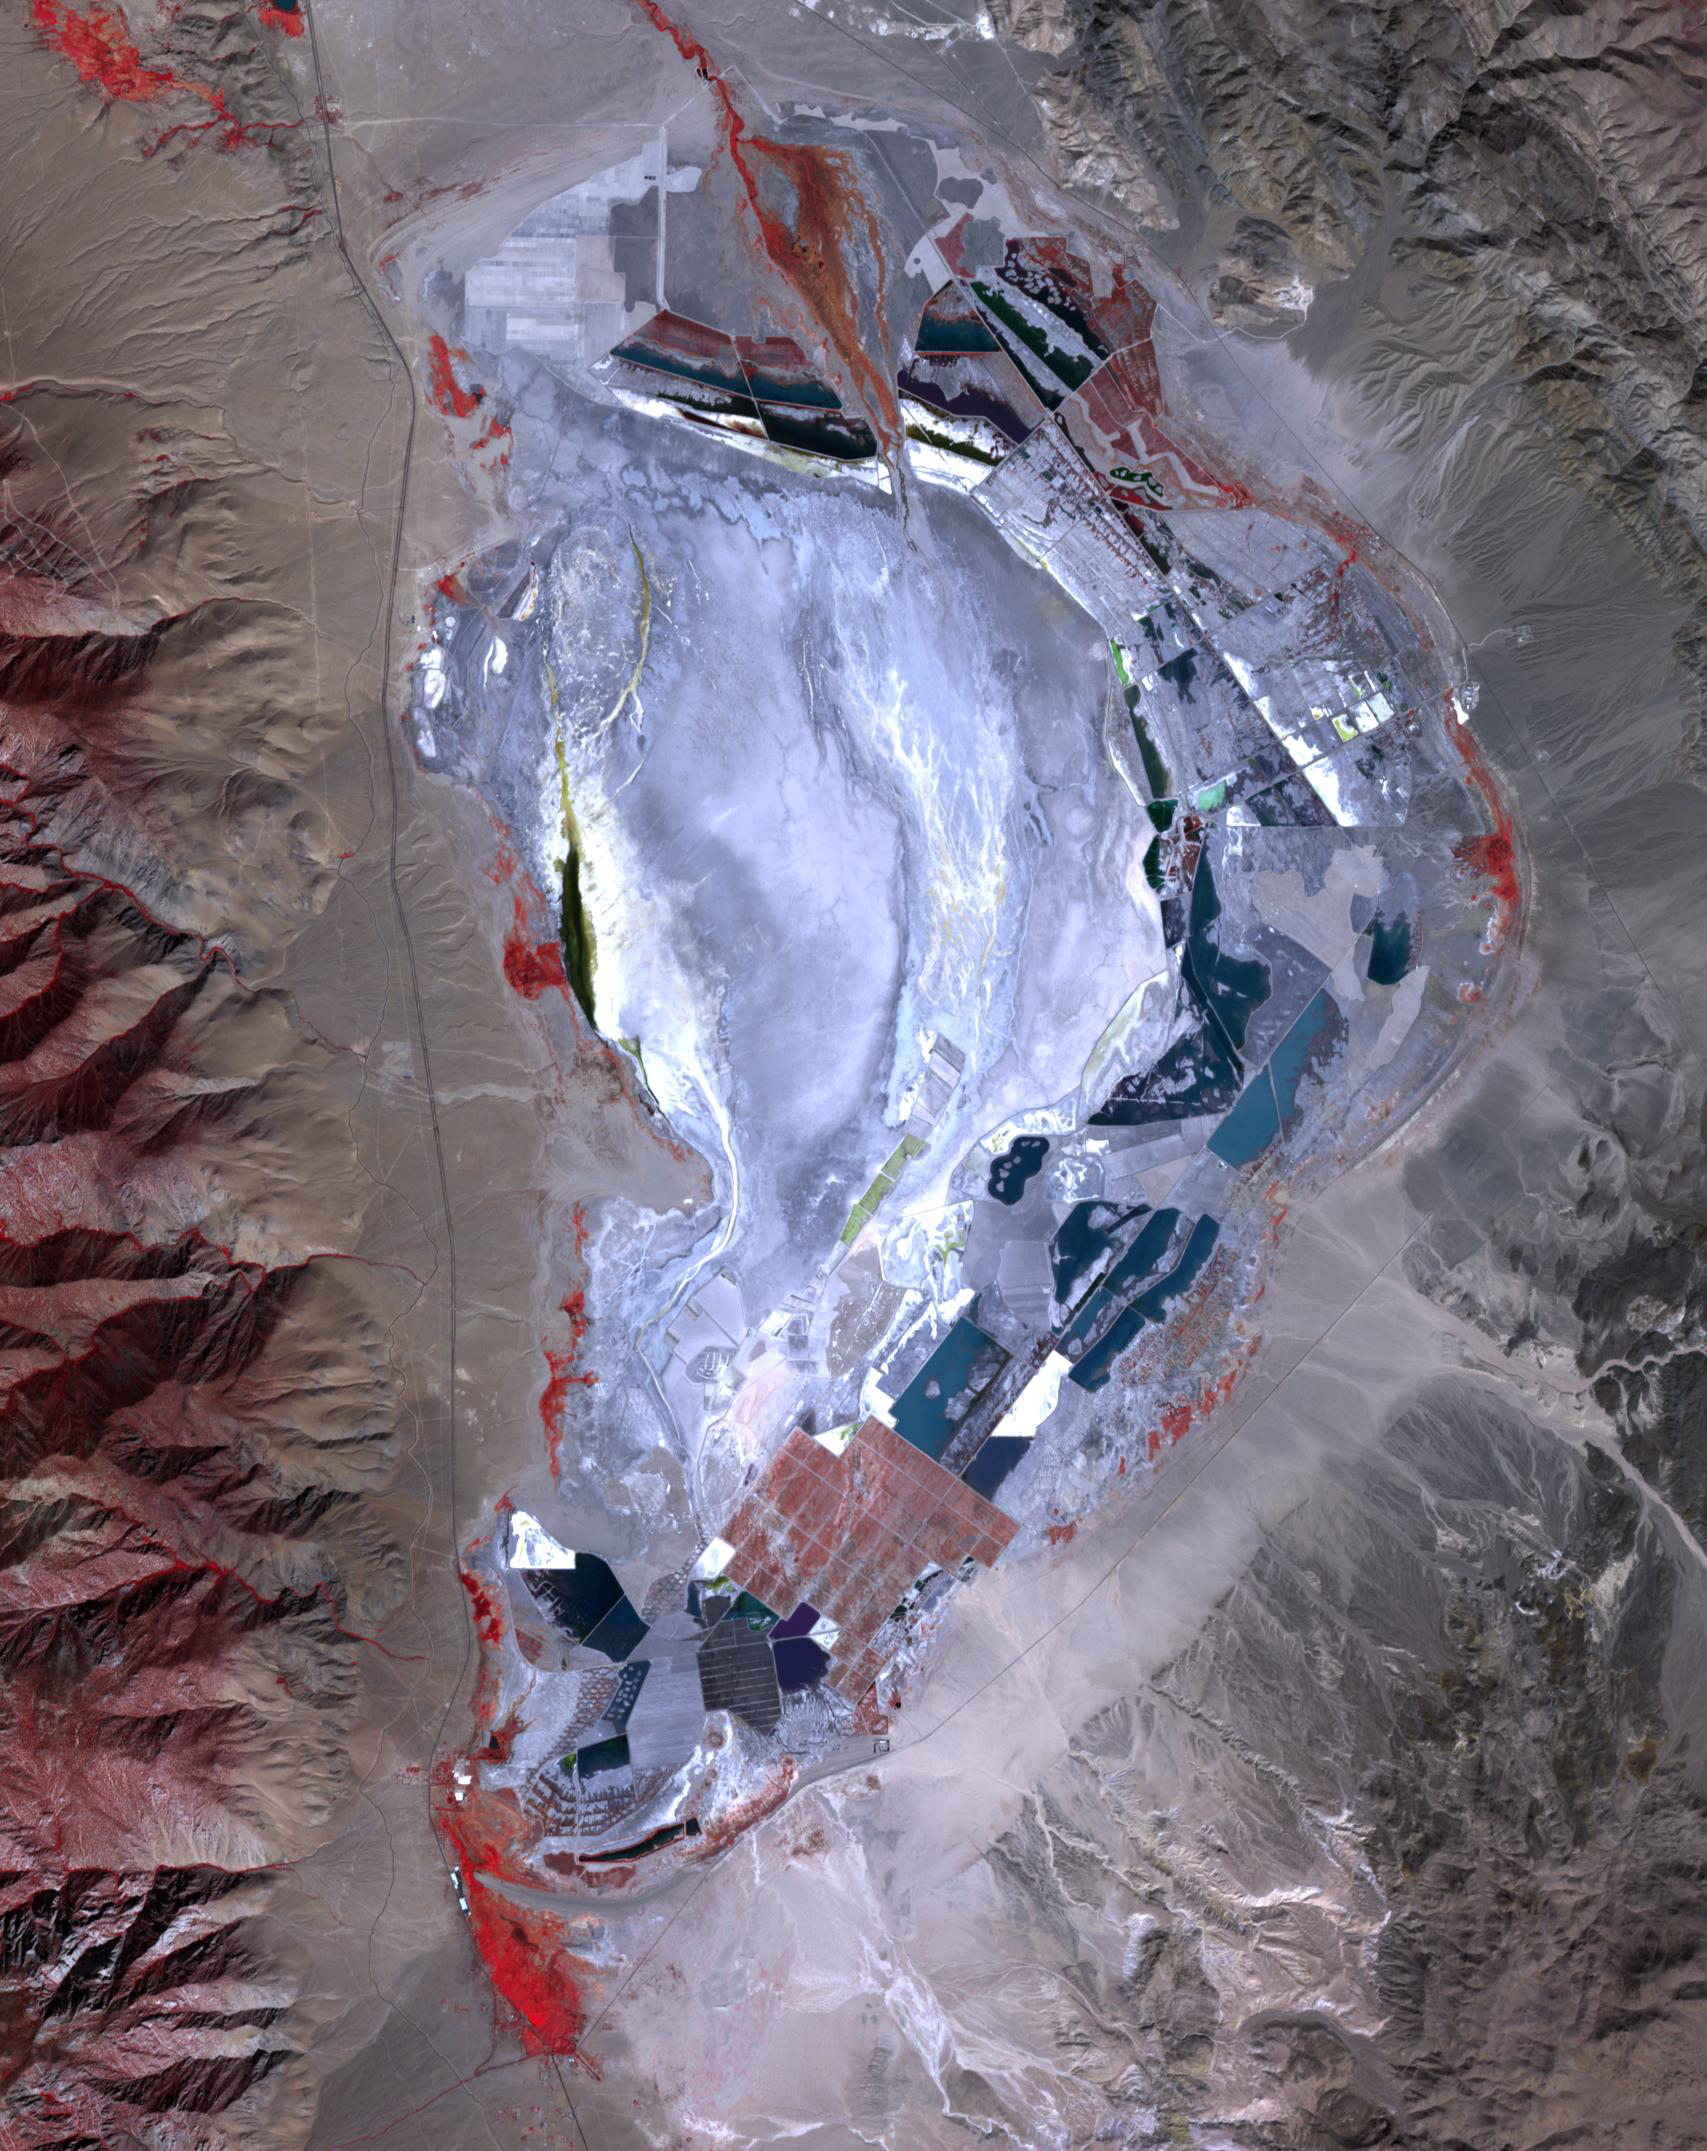

Owens Lake, CA, 2020

Owens Lake, CA, 1984

Prior to 1913, Owens Lake in eastern California had water up to a depth of 15 m, and covered an area of 280 km2. With the construction of the Los Angeles Aqueduct, all of the water from the Owens River was diverted to Los Angeles, and the lake dessicated, leading to dust storms that caused the worst air pollution in the state. Starting in 2002, various mitigation efforts were undertaken, including re-vegetation, flooding to create shallow ponds, and surface saturation to rehydrate the top layers. The Landsat image was acquired October 4, 1984 and the ASTER image on September 29, 2020. Both images cover an area of 25.6 by 32.3 km, and are located at 36.4 degrees north, 117.9 degrees west.

With its 14 spectral bands from the visible to the thermal infrared wavelength region and its high spatial resolution of about 50 to 300 feet (15 to 90 meters), ASTER images Earth to map and monitor the changing surface of our planet. ASTER is one of five Earth-observing instruments launched Dec. 18, 1999, on Terra. The instrument was built by Japan’s Ministry of Economy, Trade and Industry. A joint U.S./Japan science team is responsible for validation and calibration of the instrument and data products.

The broad spectral coverage and high spectral resolution of ASTER provides scientists in numerous disciplines with critical information for surface mapping and monitoring of dynamic conditions and temporal change. Example applications are monitoring glacial advances and retreats; monitoring potentially active volcanoes; identifying crop stress; determining cloud morphology and physical properties; wetlands evaluation; thermal pollution monitoring; coral reef degradation; surface temperature mapping of soils and geology; and measuring surface heat balance.

The U.S. science team is located at NASA’s Jet Propulsion Laboratory in Pasadena, Calif. The Terra mission is part of NASA’s Science Mission Directorate, Washington.

Credit: NASA/METI/AIST/Japan Space Systems, and U.S./Japan ASTER Science Team